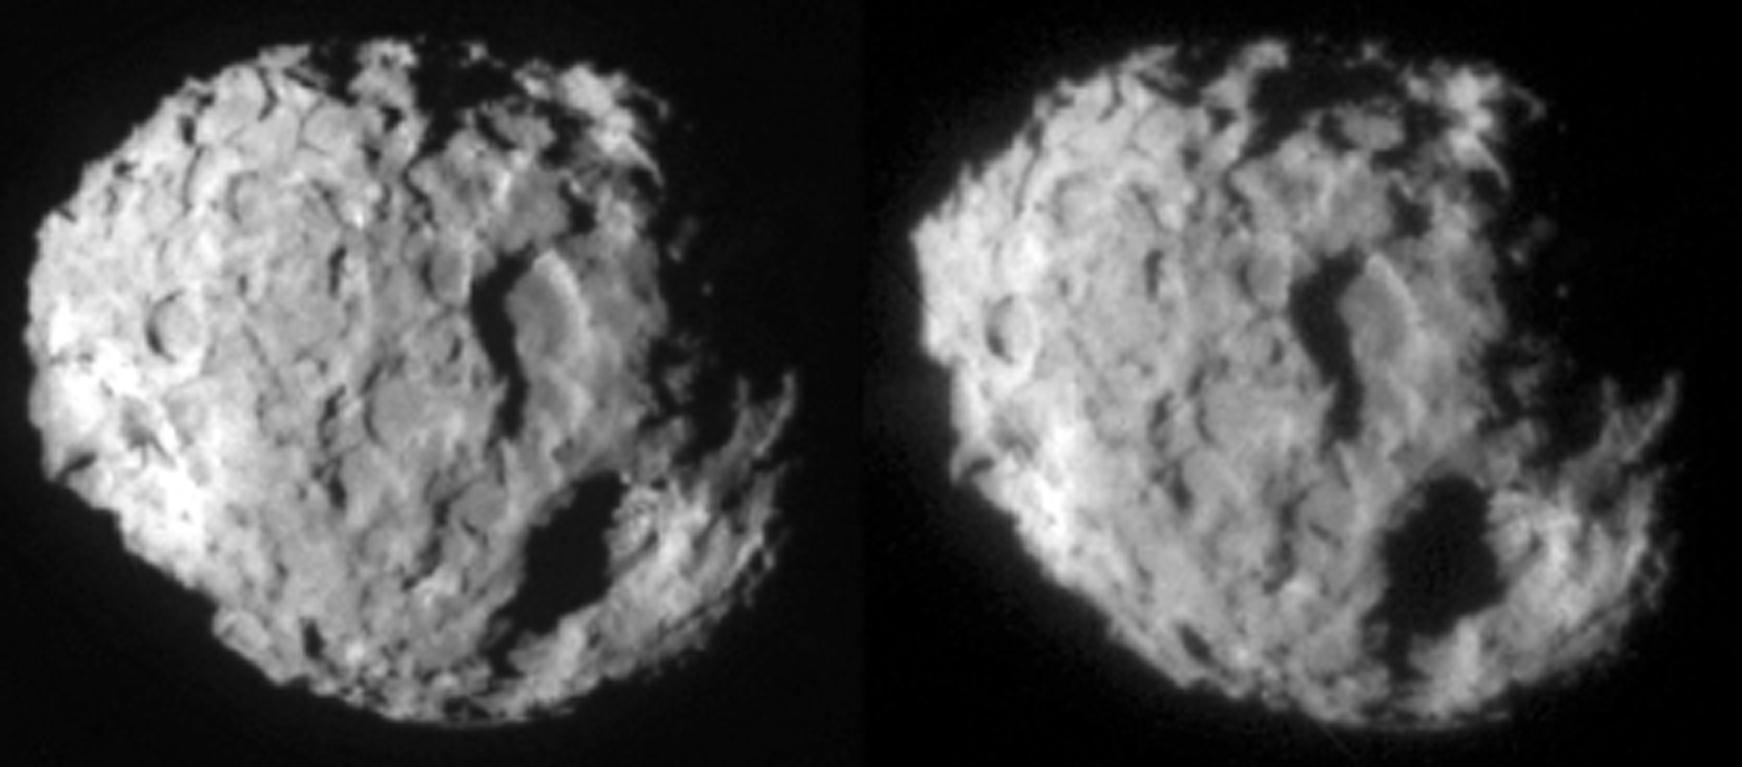

Comet Wild 2 – Stereo Image Pair

Stereo image pair of comet Wild 2.

Credit: NASA/JPL